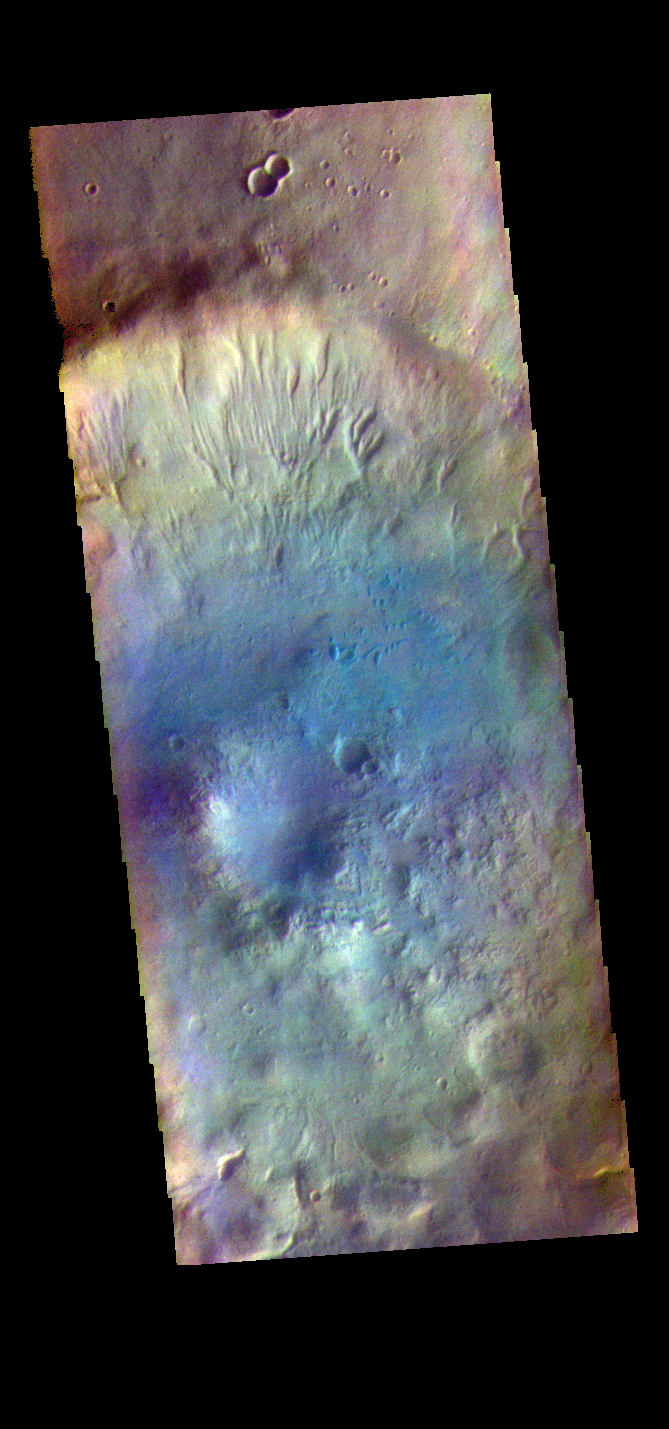

Noachis Terra – False Color

The THEMIS VIS camera contains 5 filters. The data from different filters can be combined in multiple ways to create a false color image. These false color images may reveal subtle variations of the surface not easily identified in a single band image. Today’s false color image shows an unnamed crater in Noachis Terra.

Credit: NASA/JPL-Caltech/ASU